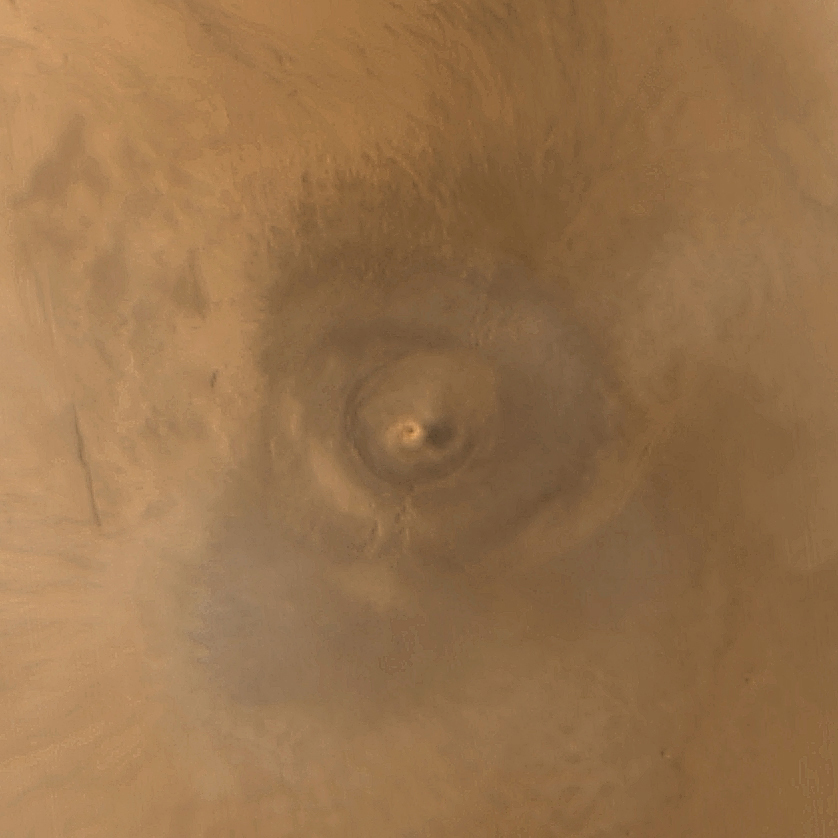

Arsia Mons Spiral Cloud

One of the benefits of the Mars Global Surveyor (MGS) Mars Orbiter Camera (MOC) Extended Mission is the opportunity to observe how the planet’s weather changes during a second full martian year. This picture of Arsia Mons was taken June 19, 2001; southern spring equinox occurred the same day. Arsia Mons is a volcano nearly large enough to cover the state of New Mexico. On this particular day (the first day of Spring), the MOC wide angle cameras documented an unusual spiral-shaped cloud within the 110 km (68 mi) diameter caldera–the summit crater–of the giant volcano. Because the cloud is bright both in the red and blue images acquired by the wide angle cameras, it probably consisted mostly of fine dust grains. The cloud’s spin may have been induced by winds off the inner slopes of the volcano’s caldera walls resulting from the temperature differences between the walls and the caldera floor, or by a vortex as winds blew up and over the caldera. Similar spiral clouds were seen inside the caldera for several days; we don’t know if this was a single cloud that persisted throughout that time or one that regenerated each afternoon. Sunlight illuminates this scene from the left/upper left.

Malin Space Science Systems and the California Institute of Technology built the MOC using spare hardware from the Mars Observer mission. MSSS operates the camera from its facilities in San Diego, CA. The Jet Propulsion Laboratory’s Mars Surveyor Operations Project operates the Mars Global Surveyor spacecraft with its industrial partner, Lockheed Martin Astronautics, from facilities in Pasadena, CA and Denver, CO.

Credit: NASA/JPL/MSSS